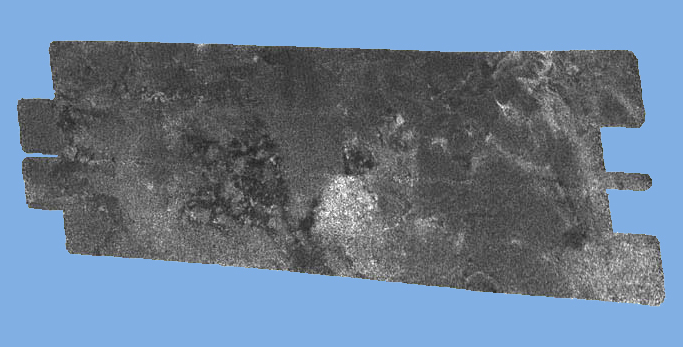

‘Black Cat’ on Titan

Figure 1

This radar image of the surface of Saturn’s moon Titan was acquired on October 26, 2004, when the Cassini spacecraft flew approximately 1,600 kilometers (994 miles) above the surface and acquired radar data for the first time.

Brighter areas may correspond to rougher terrains and darker areas are thought to be smoother. This image highlights some of the darker terrain, which the Cassiniteam has dubbed “Si-Si the Cat.” This nickname was chosen after a team member’sdaughter, Si-Si, pointed out that the dark terrain has a cat-like appearance. Theinterconnected dark spots are consistent with a very smooth or highly absorbingsolid, or could conceivably be liquid.

The image is about 250 kilometers (155 miles) wide by 478 kilometers (297 miles) long, and is centered at 50 N, 54 W in the northern hemisphere of Titan, over a region that has not yet been imaged optically. The smallest details seen on the image vary from about 300 meters (984 feet) to 1 kilometer (.62 mile).

The data were acquired in the synthetic aperture radar mode of Cassini’s radar instrument. In this mode, radio signals are bounced off the surface of Titan.

The Cassini-Huygens mission is a cooperative project of NASA, the European Space Agency and the Italian Space Agency. The Jet Propulsion Laboratory, a division of the California Institute of Technology in Pasadena, manages the Cassini-Huygens mission for NASA’s Science Mission Directorate, Washington, D.C. The Cassini orbiter and its two onboard cameras were designed, developed and assembled at JPL. The instrument team is based at NASA’s Jet Propulsion Laboratory, Pasadena, Calif.

Credit: NASA/JPL